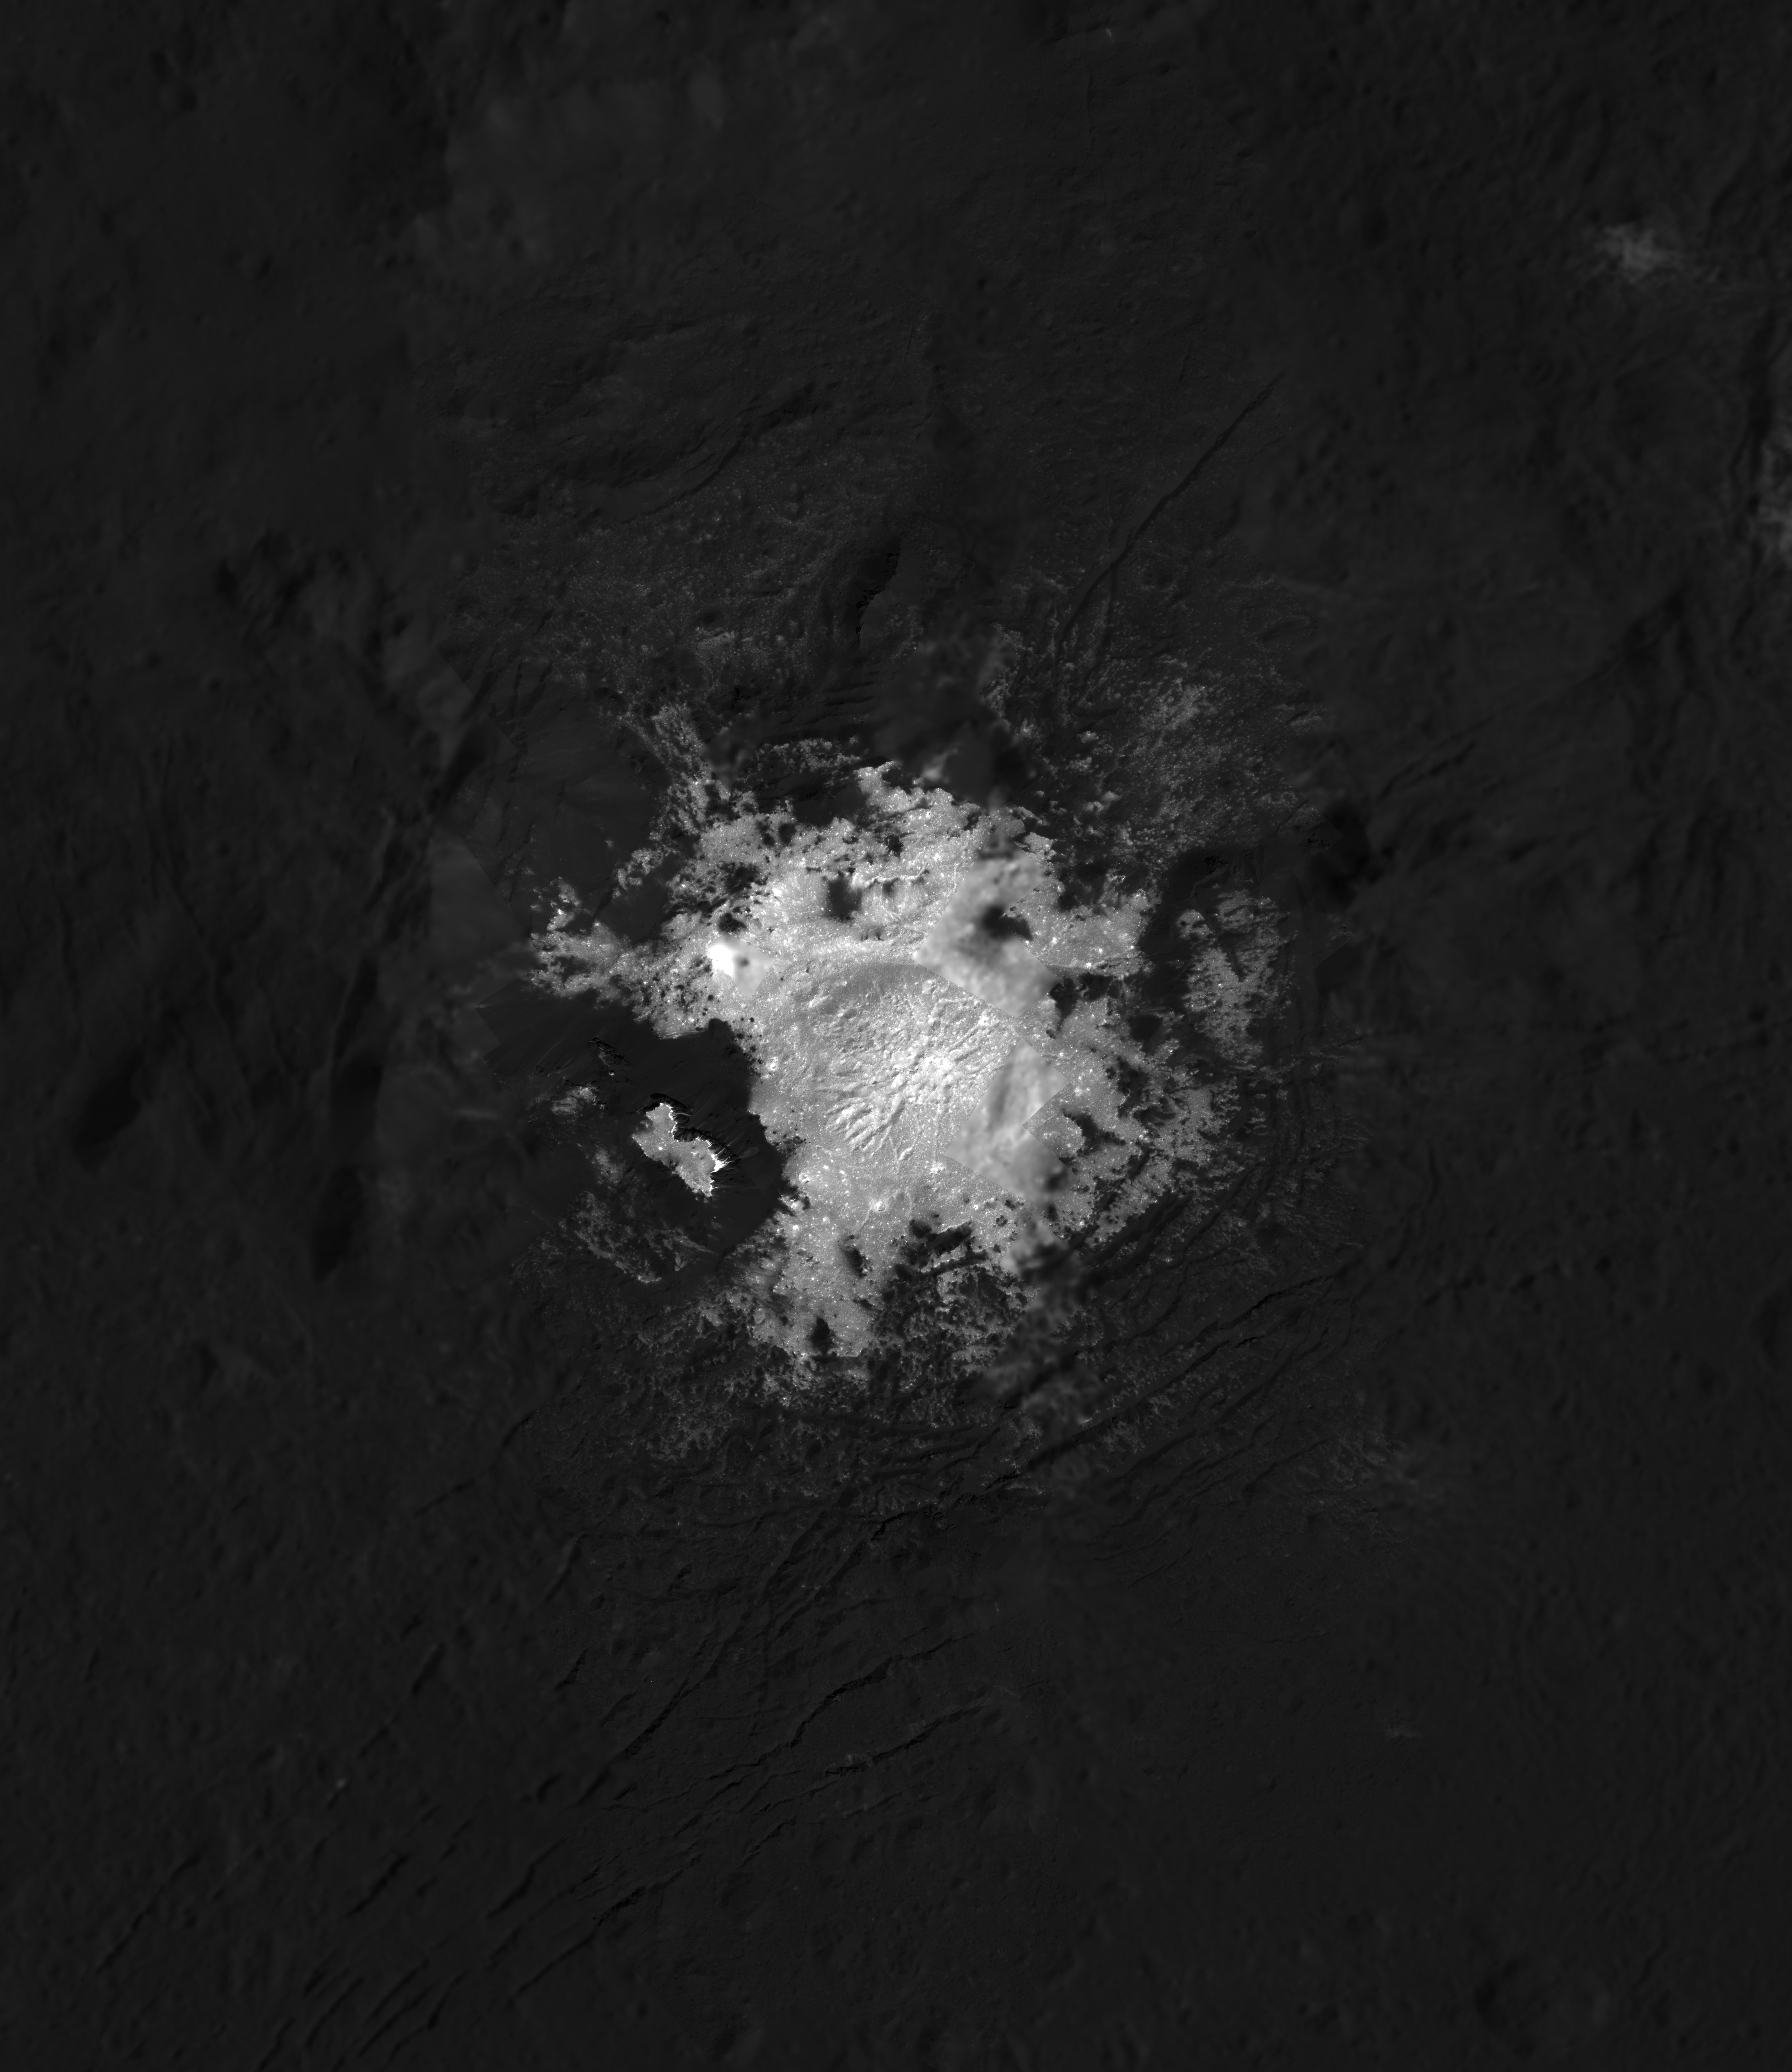

Mosaic of Cerealia Facula in Occator Crater

This mosaic of Cerealia Facula is based on images obtained by NASA’s Dawn spacecraft in its second extended mission, from an altitude as low as about 21 miles (34 kilometers). The contrast in resolution obtained by the two phases is visible here, reflected by a few gaps in the high-resolution coverage. This image is superposed to a similar scene acquired in the low-altitude mapping orbit of the mission from an altitude of about 240 miles (385 km).

The increased resolution afforded by the low altitude is revealing intimate details about the relationships between bright and dark materials across the facula, which will help resolve the mystery of its origin.

Cerealia Facula is located at about 19.7 degrees north latitude and 239.6 degrees east longitude.

Dawn’s mission is managed by JPL for NASA’s Science Mission Directorate in Washington. Dawn is a project of the directorates Discovery Program, managed by NASA’s Marshall Space Flight Center in Huntsville, Alabama. JPL is responsible for overall Dawn mission science. Orbital ATK Inc., in Dulles, Virginia, designed and built the spacecraft. The German Aerospace Center, Max Planck Institute for Solar System Research, Italian Space Agency and Italian National Astrophysical Institute are international partners on the mission team.

Credit: NASA/JPL-Caltech/UCLA/MPS/DLR/IDA/PSI